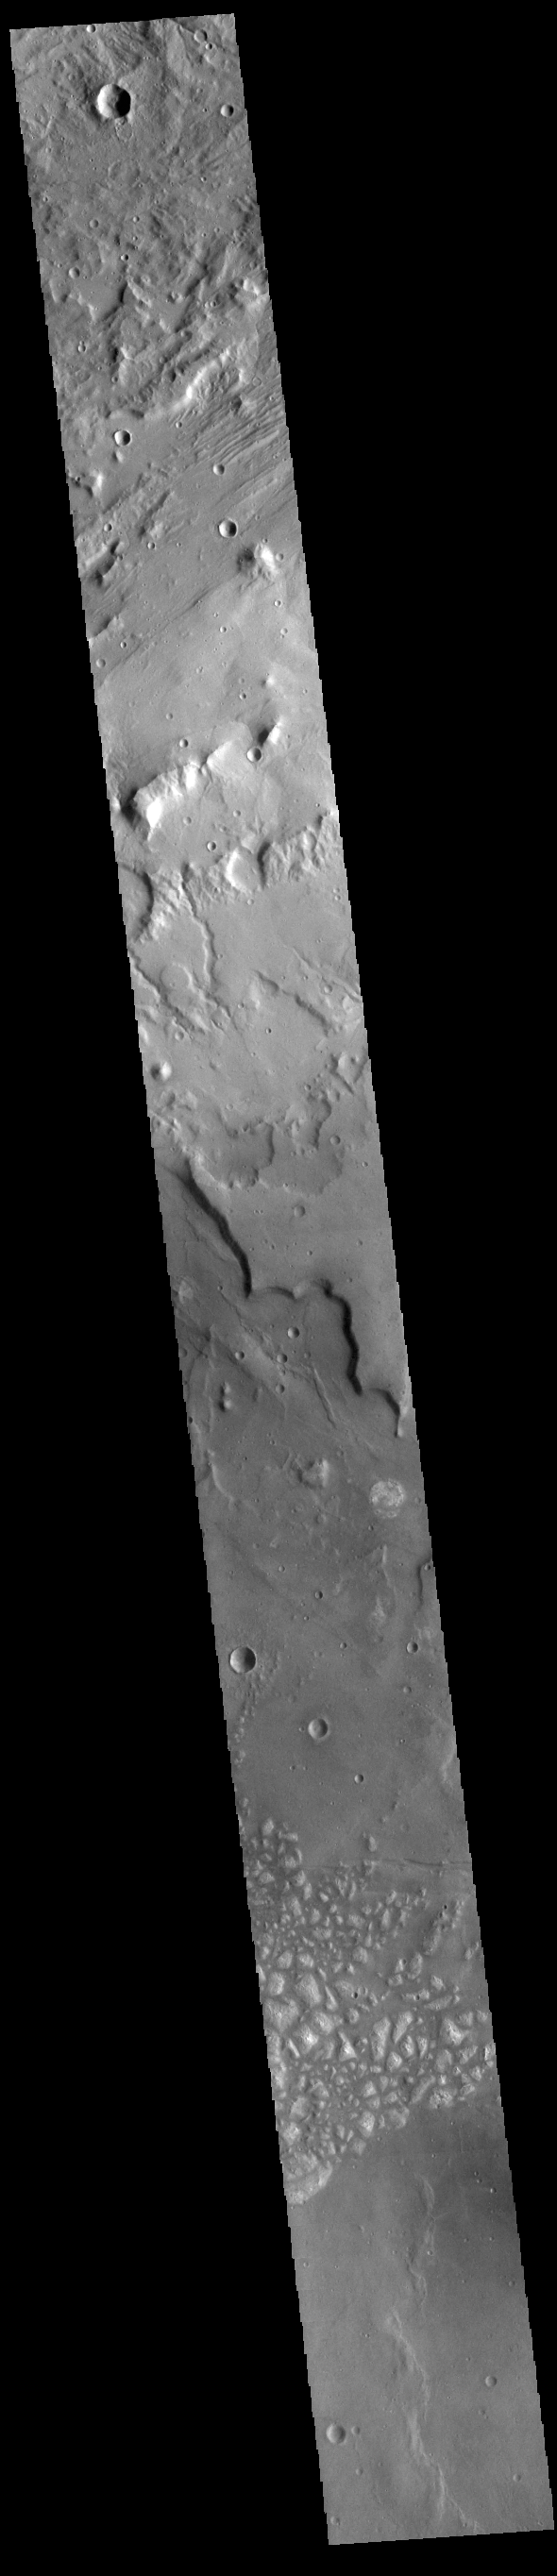

Terra Cimmeria

This VIS image shows a portion of eastern Terra Cimmeria. The image contains from bottom to top: a region of hills, part of Sirenum Fossae, channels dissecting a ridge, and a region of linear erosion. The top of the image is higher in elevation than the bottom.

Credit: NASA/JPL-Caltech/ASU